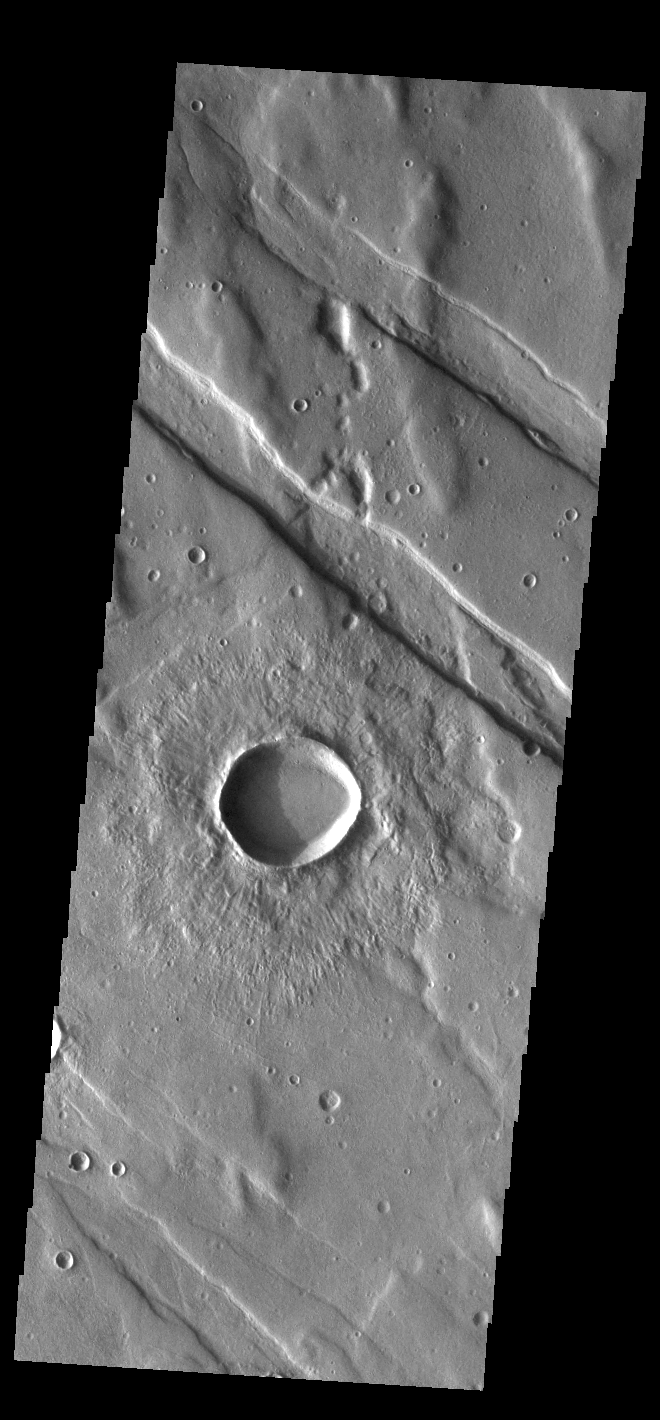

Claritas Fossae

Located between the lava plains of Daedalia Planum and Solis Planum, Claritas Fossae is a graben filled highland. Graben are formed by tectonic activity, where extensional forces stretch the surface allowing blocks of material to slide down between paired faults. These linear grabens are termed fossae. This region of Mars had very active tectonism and volcanism, resulting in the huge volcanos like Arsia Mons and deep chasmata of Valles Marineris. Claritas Fossae was formed prior to the large lava flows of the Tharsis region.

Credit: NASA/JPL-Caltech/ASU